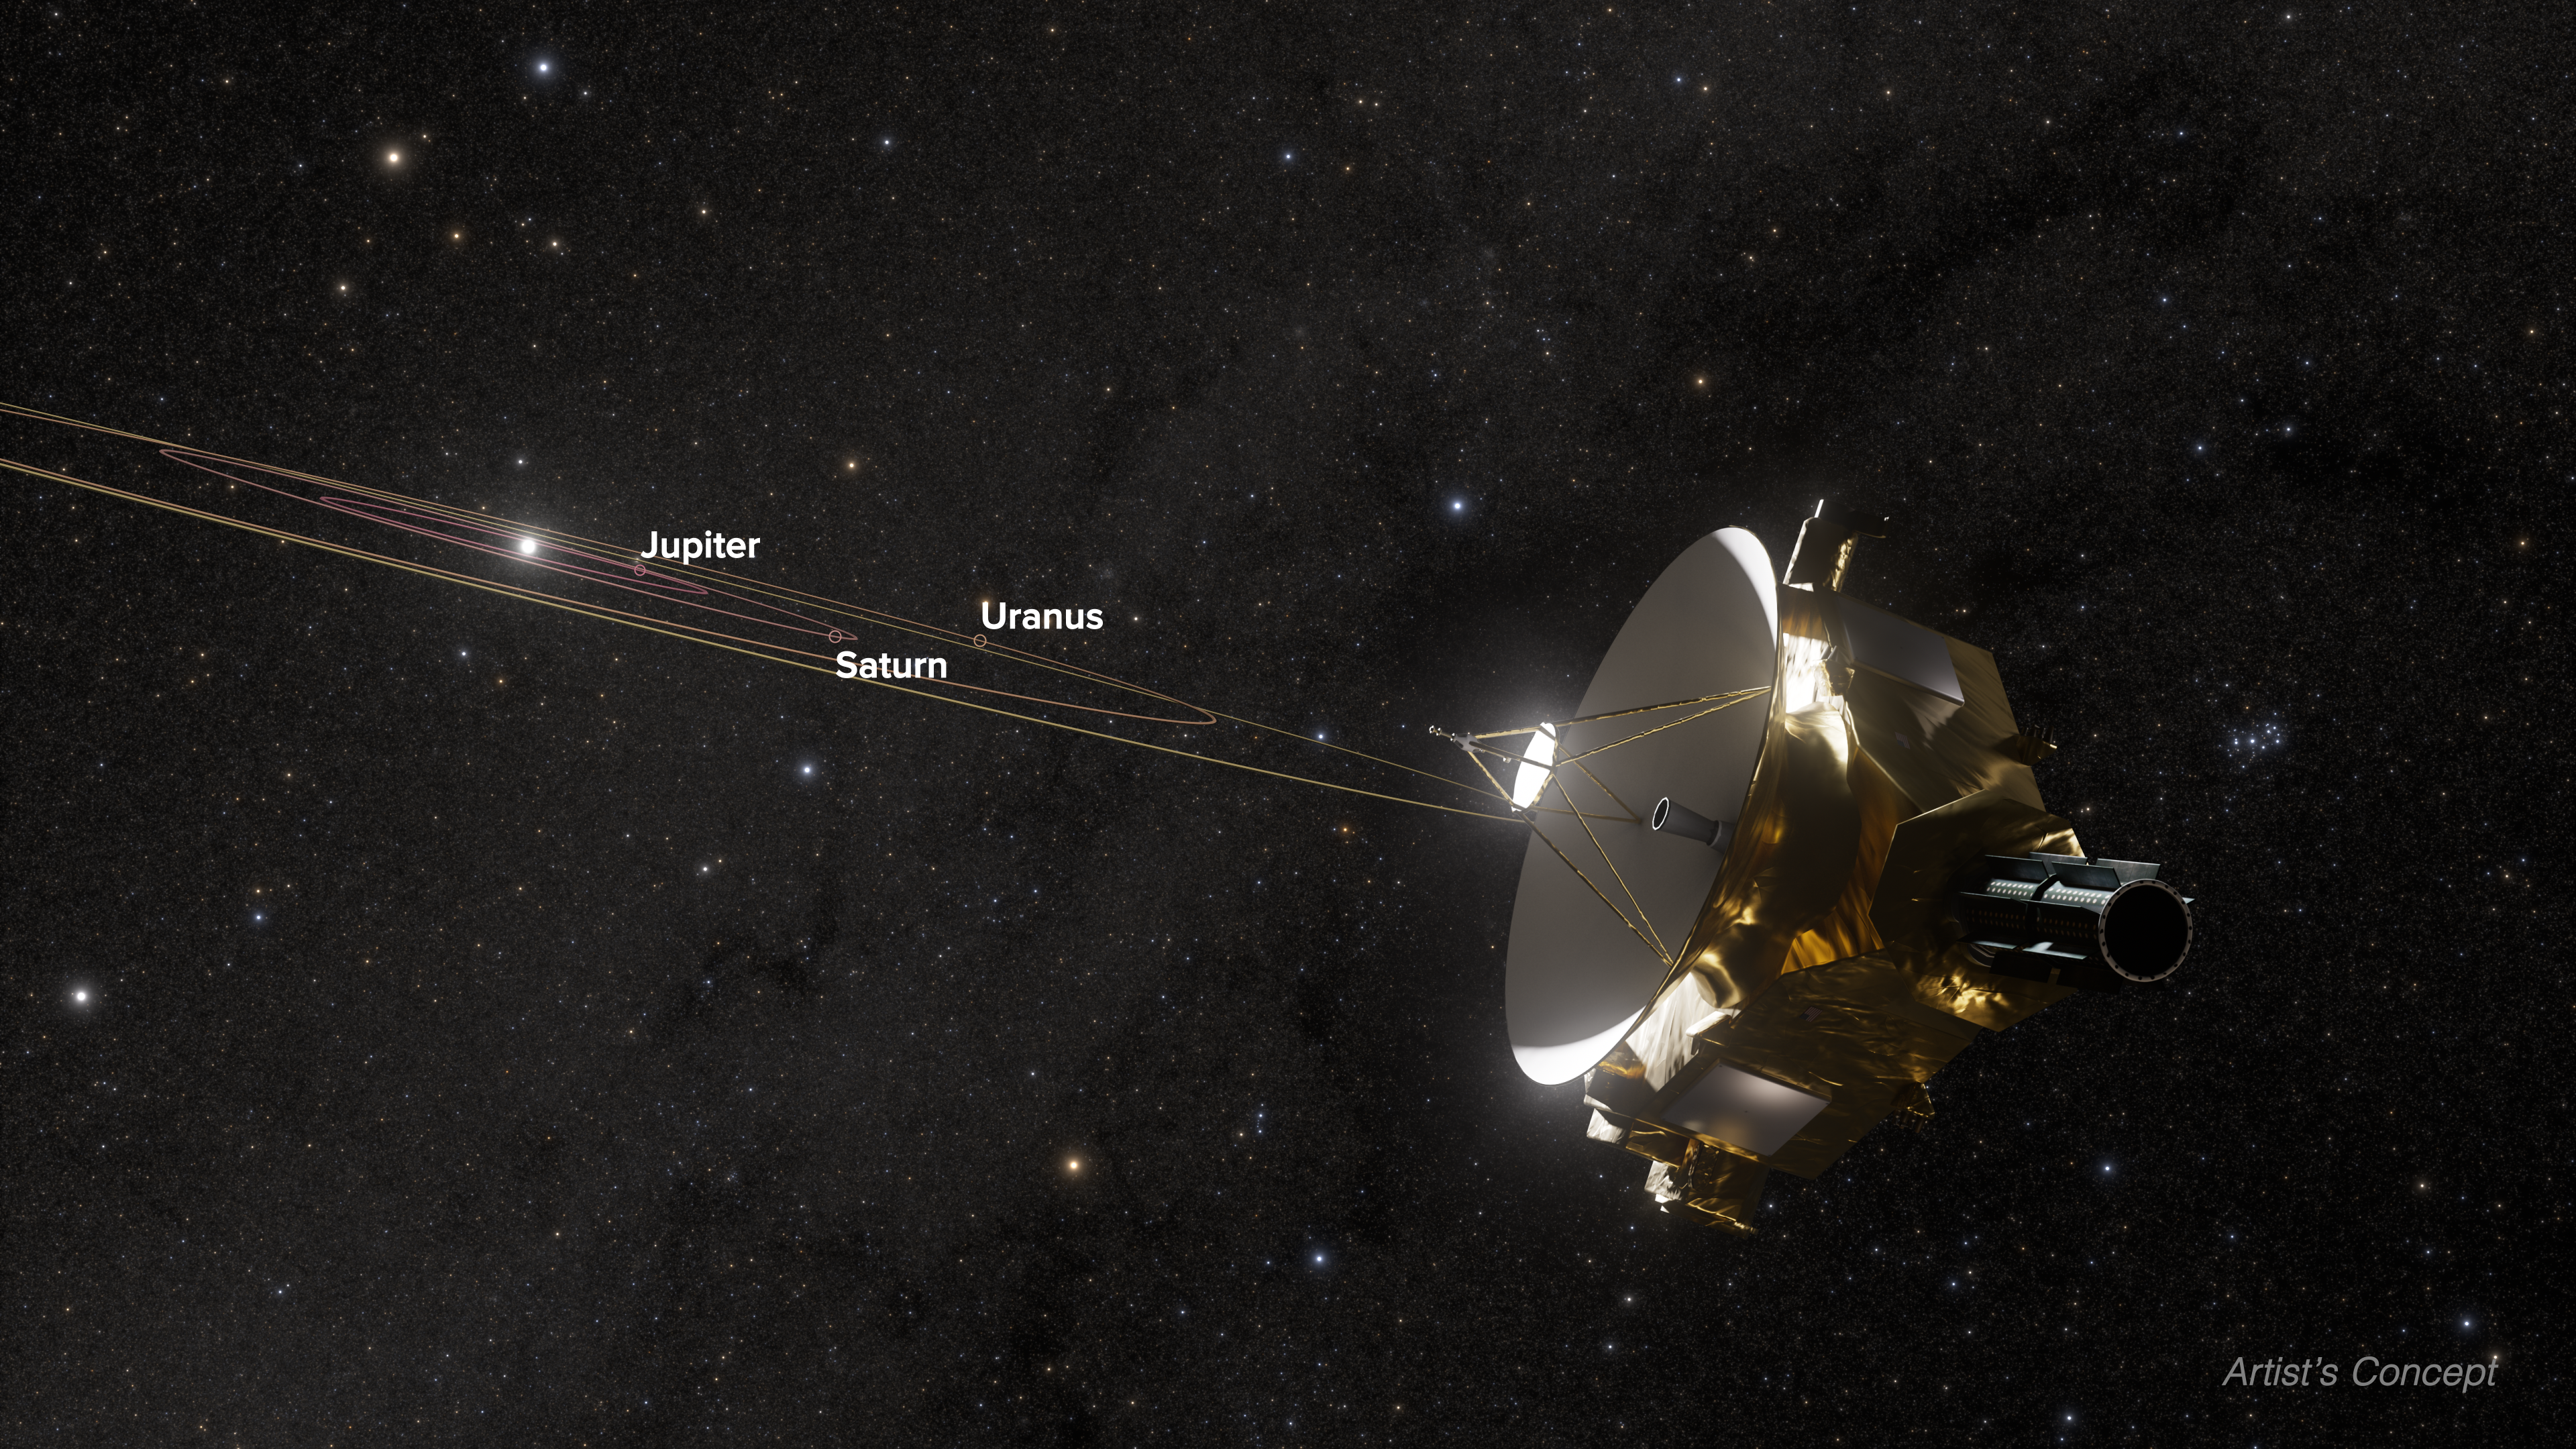

New Horizons Looking Back Towards Uranus (Artist’s Concept)

This illustration shows NASA's New Horizons spacecraft's view of our solar system from deep in the Kuiper Belt. New Horizons is currently at an estimated distance of more than 5 billion miles from Earth. The probe was 6.5 billion miles away from Uranus when it recently observed the planet. In this study, researchers used the gas giant as an exoplanet proxy, comparing high-resolution images from NASA's Hubble Space Telescope to the smaller view from New Horizons to learn more about what to expect while imaging planets around other stars.

Credit: NASA, ESA, Christian Nieves (STScI), Ralf Crawford (STScI), Gregory Bacon (STScI)